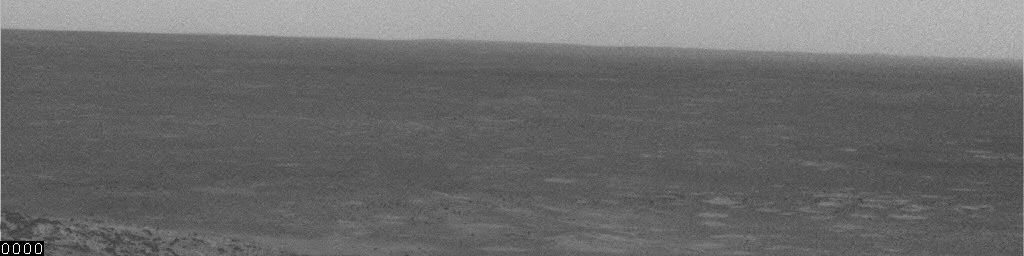

Whirlwind Drama During Spirit’s 496th Sol

This movie clip shows a dust devil growing in size and blowing across the plain inside Mars’ Gusev Crater. The clip consists of frames taken by the navigation camera on NASA’s Mars Exploration Rover Spirit during the morning of the rover’s 496th martian day, or sol (May 26, 2005). Contrast has been enhanced for anything in the images that changes from frame to frame, that is, for the dust moved by wind.

Credit: NASA/JPL/Texas A&M